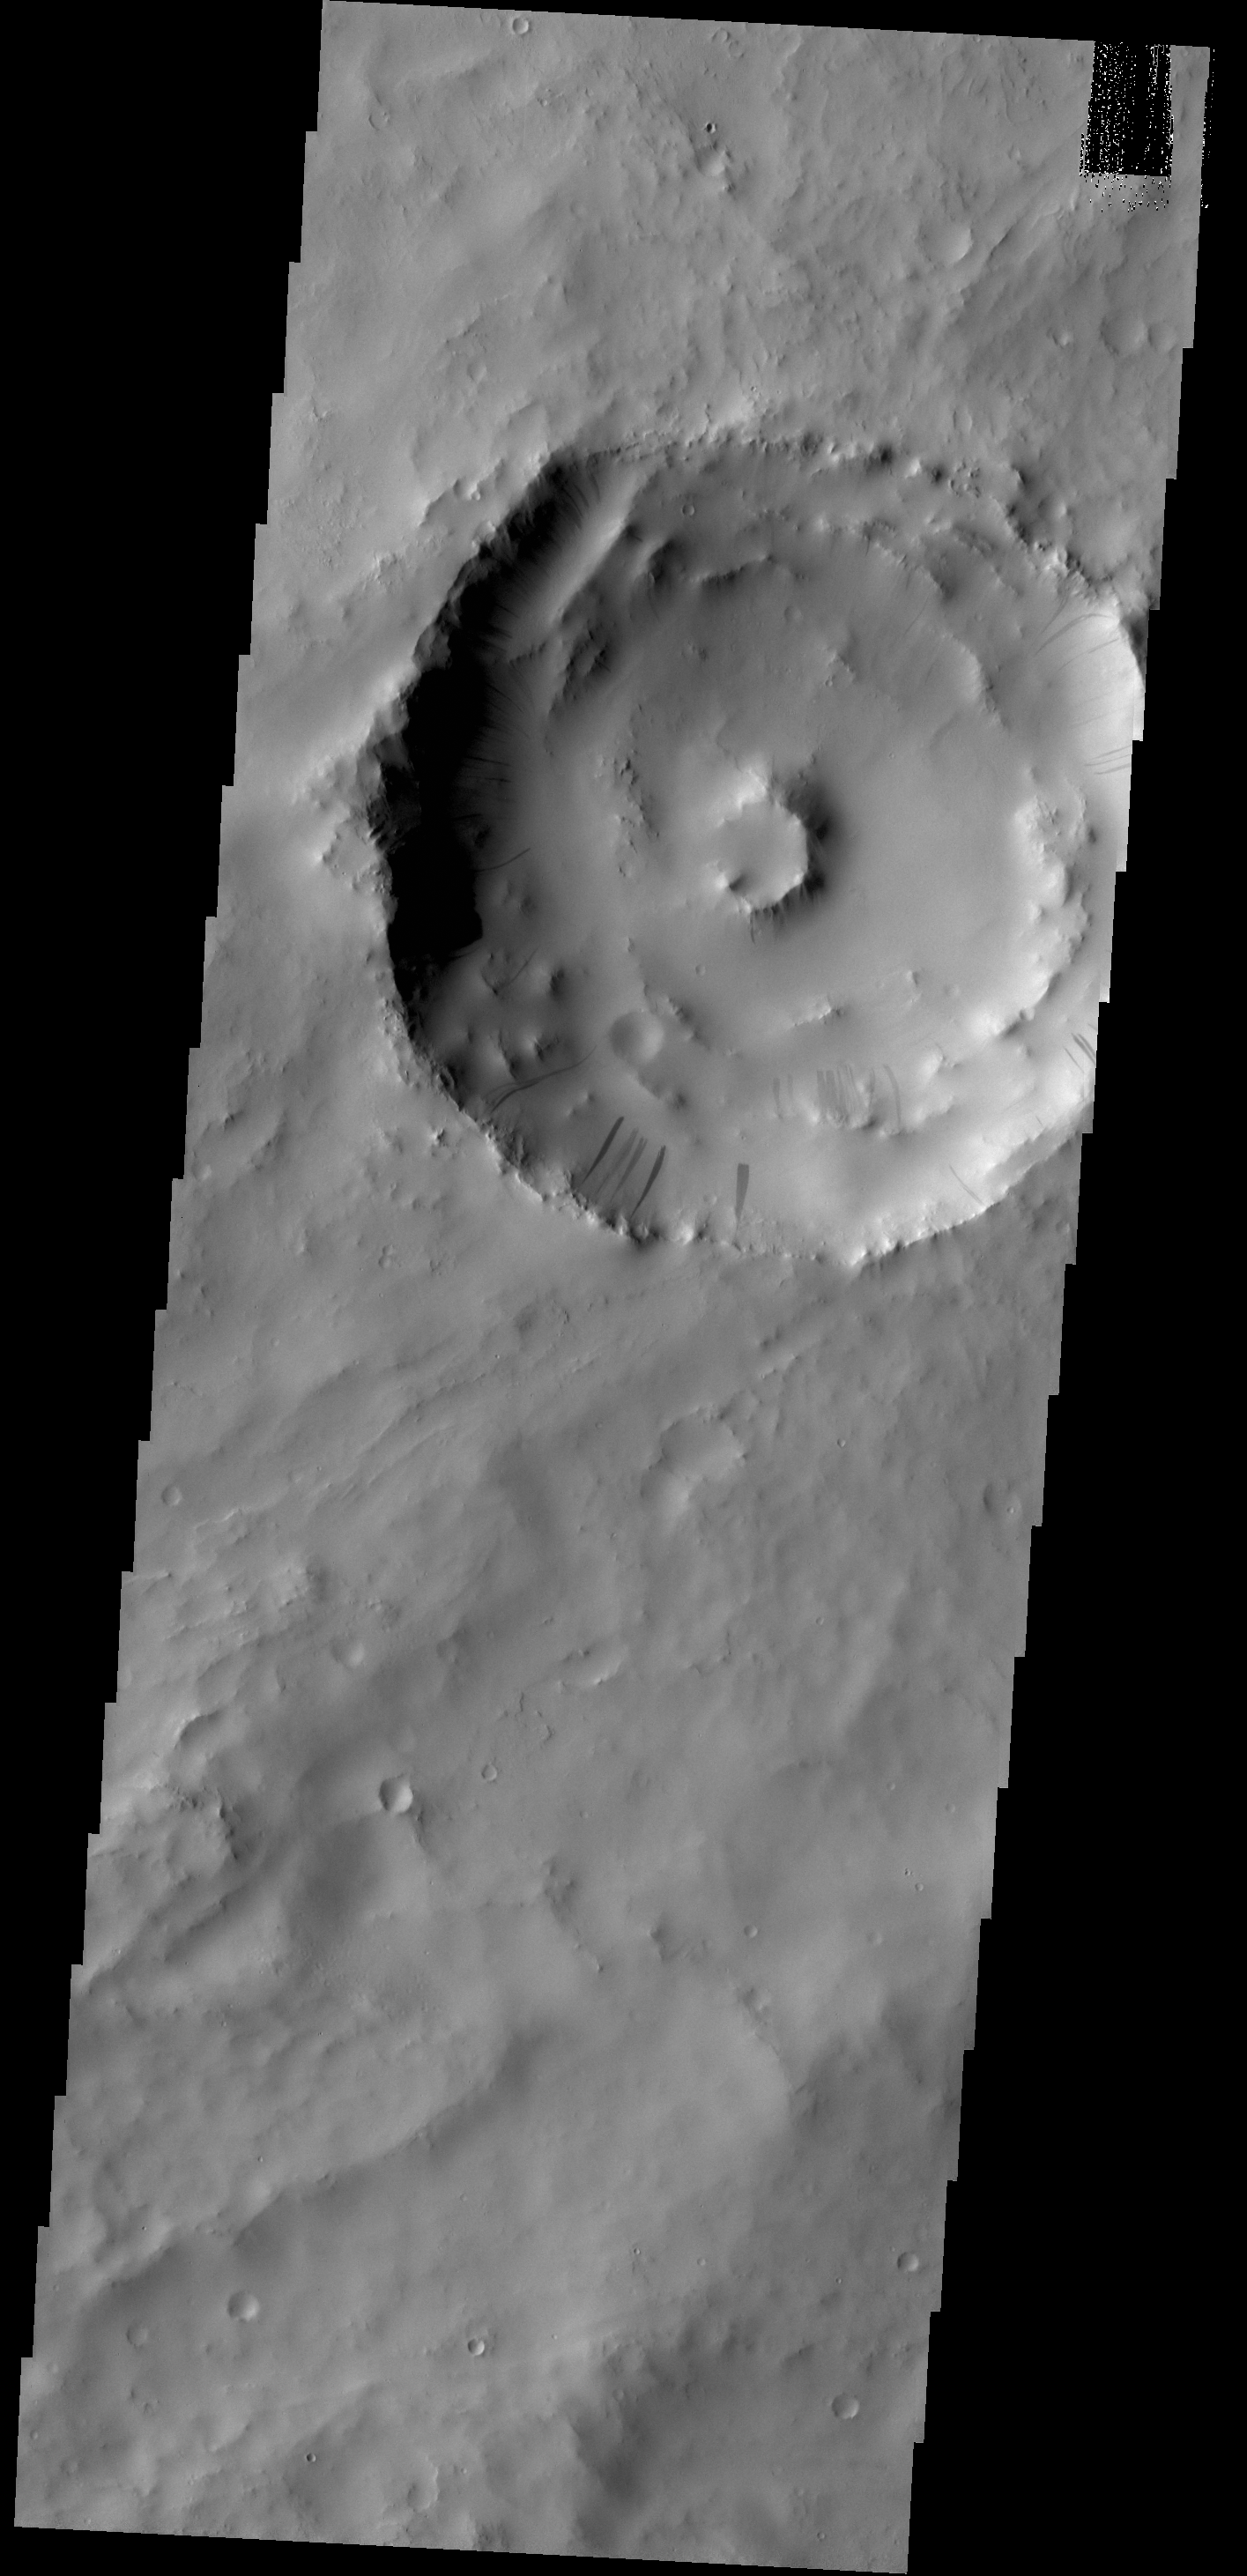

Dark Slope Streaks

Dark slope streaks mark the inner rim of this unnamed crater in Arabia Terra.

Credit: NASA/JPL-Caltech/ASU